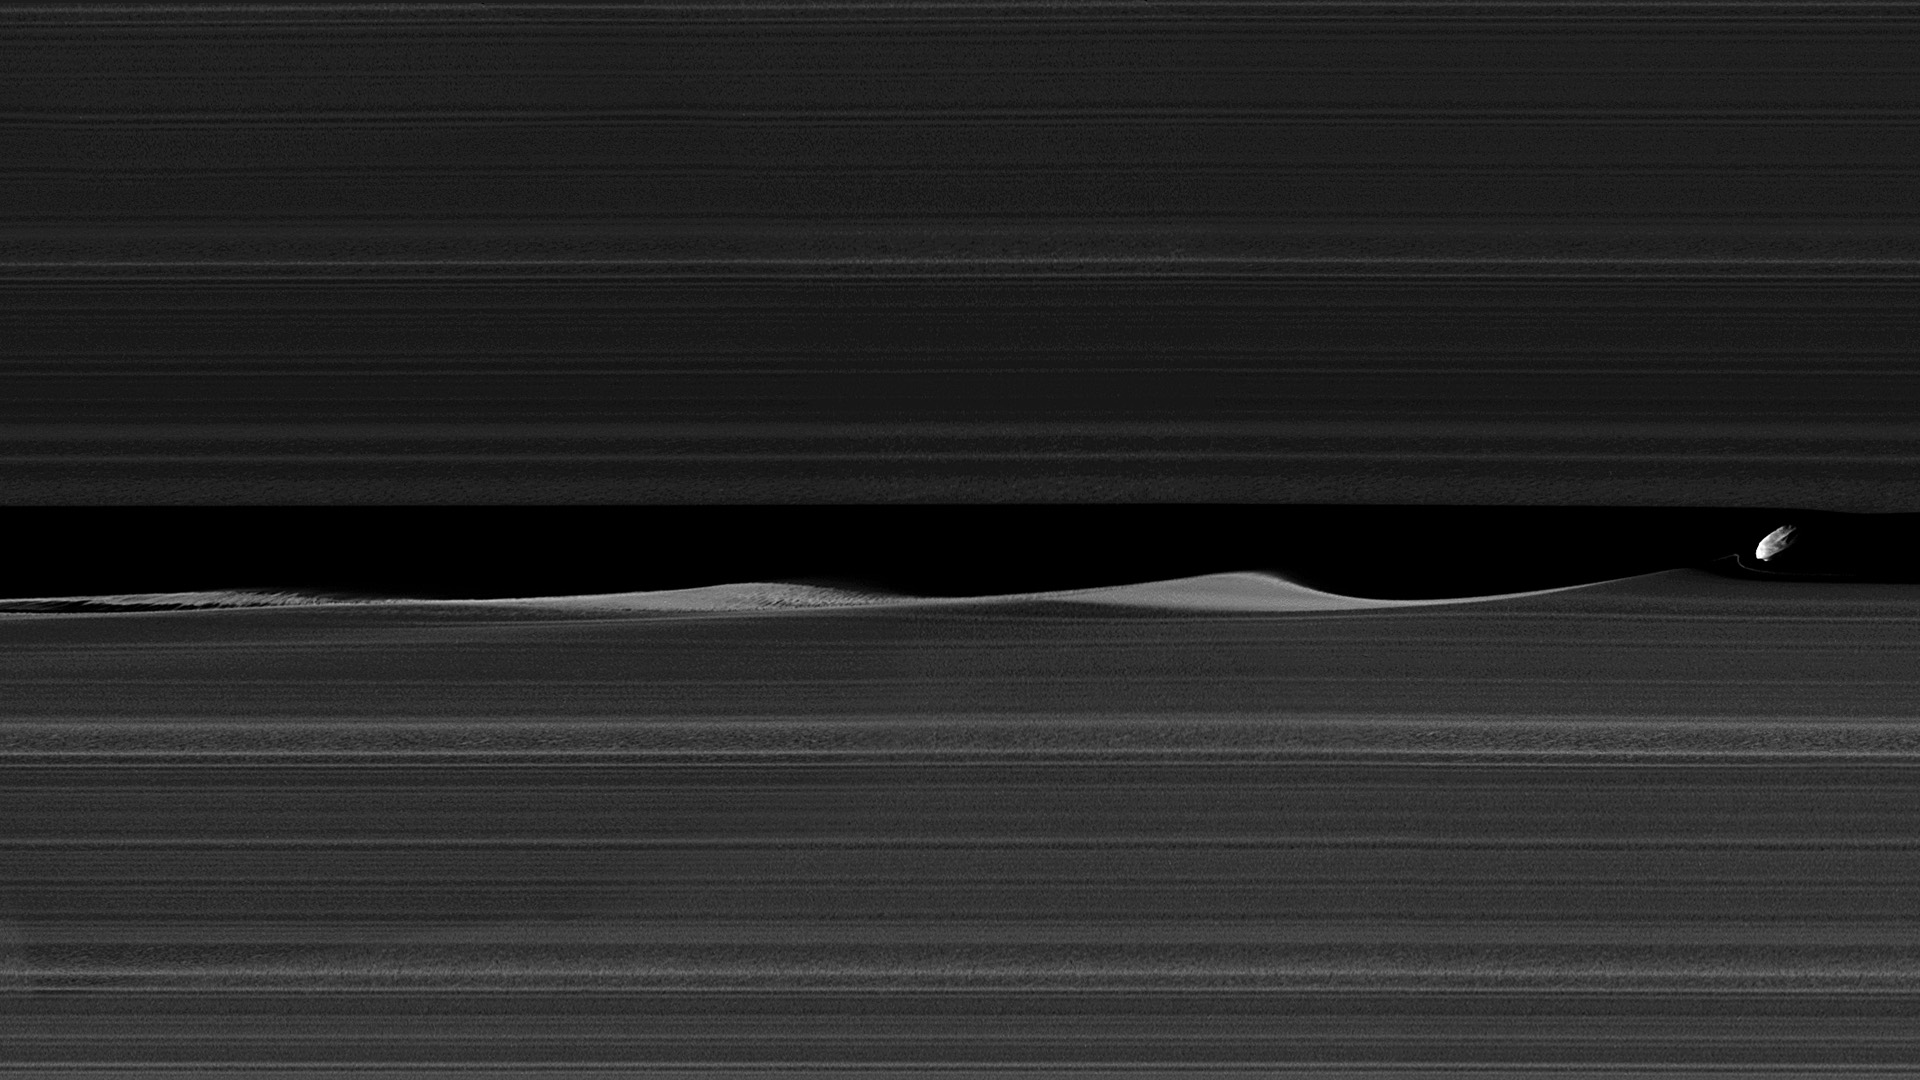

The Realm of Daphnis

Photojournal Note: This image has been updated with color added to reveal more detail, as PIA23167.

Daphnis, one of Saturn’s ring-embedded moons, is featured in this view, kicking up waves as it orbits within the Keeler gap. The mosaic combines several images to show more waves in the gap edges than seen in a previously released image, PIA21056.

Daphnis is a small moon at 5 miles (8 kilometers) across, but its gravity is powerful enough to disrupt the tiny particles of the A ring that form the Keeler gap’s edge. As the moon moves through the Keeler gap, wave-like features are created in both the horizontal and vertical plane. For more about these vertical structures see PIA11654 and PIA11547.

Images like this provide scientists with a close-up view of the complicated interactions between a moon and the rings, as well as the interactions between the ring particles themselves, in the wake of the moon’s passage. Three wave crests of diminishing sizes trail Daphnis here. In each subsequent crest, the shape of the wave evolves, as the ring particles within the crests collide with one another.

Close examination of Daphnis’ immediate vicinity also reveals a faint, thin strand of ring material that almost appears to have been directly ripped out of the A ring by Daphnis.

The images in this mosaic were taken in visible light, using the Cassini spacecraft narrow-angle camera at a distance of approximately 17,000 miles (28,000 kilometers) from Daphnis and at a Sun-Daphnis-spacecraft, or phase, angle of 71 degrees. Image scale is 551 feet (168 meters) per pixel.

The Cassini mission is a cooperative project of NASA, ESA (the European Space Agency) and the Italian Space Agency. The Jet Propulsion Laboratory, a division of the California Institute of Technology in Pasadena, manages the mission for NASA’s Science Mission Directorate, Washington. The Cassini orbiter and its two onboard cameras were designed, developed and assembled at JPL. The imaging operations center is based at the Space Science Institute in Boulder, Colorado.

Credit: NASA/JPL-Caltech/Space Science Institute